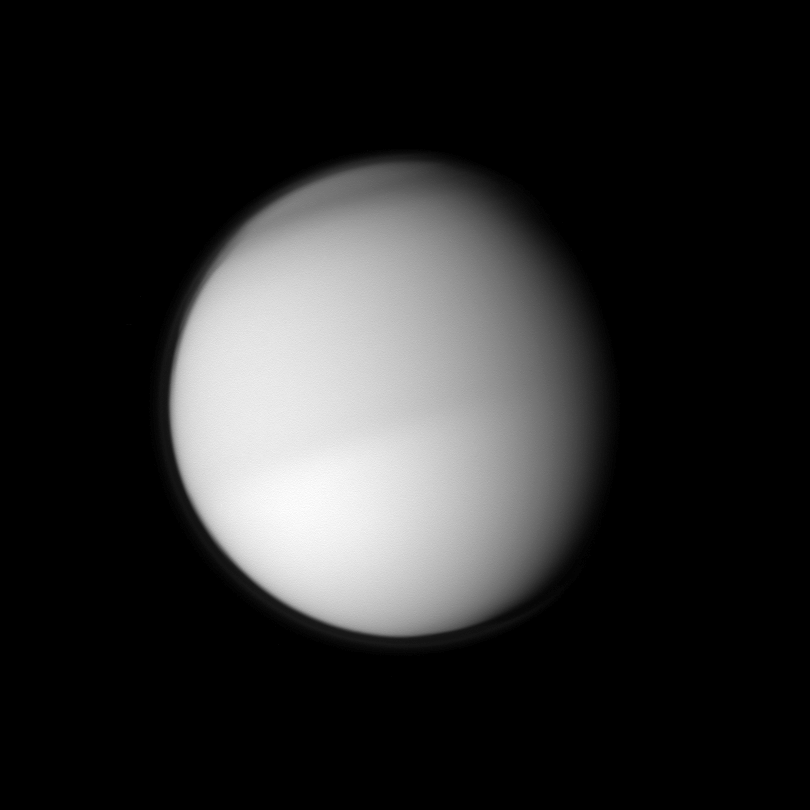

Titan’s Two Halves

Two different seasons on Titan in different hemispheres can be seen in this image. The moon’s northern half appears slightly darker than the southern half in this view taken in visible blue light by the Cassini spacecraft.

See PIA11603 to learn more about seasonal change on Titan.

Also visible in this image are hints of atmospheric banding around Titan’s north pole. To learn more about the northern bands, see PIA08928.

This view looks toward the Saturn-facing side of Titan (5,150 kilometers, or 3,200 miles across). North on Titan is up and rotated 45 degrees to the left.

The image was taken with the Cassini spacecraft narrow-angle camera on March 22, 2010. The view was obtained at a distance of approximately 2 million kilometers (1.2 million miles) from Titan and at a Sun-Titan-spacecraft, or phase, angle of 38 degrees. Image scale is 12 kilometers (7 miles) per pixel.

The Cassini-Huygens mission is a cooperative project of NASA, the European Space Agency and the Italian Space Agency. The Jet Propulsion Laboratory, a division of the California Institute of Technology in Pasadena, manages the mission for NASA’s Science Mission Directorate, Washington, D.C. The Cassini orbiter and its two onboard cameras were designed, developed and assembled at JPL. The imaging operations center is based at the Space Science Institute in Boulder, Colo.

Credit: NASA/JPL/Space Science Institute